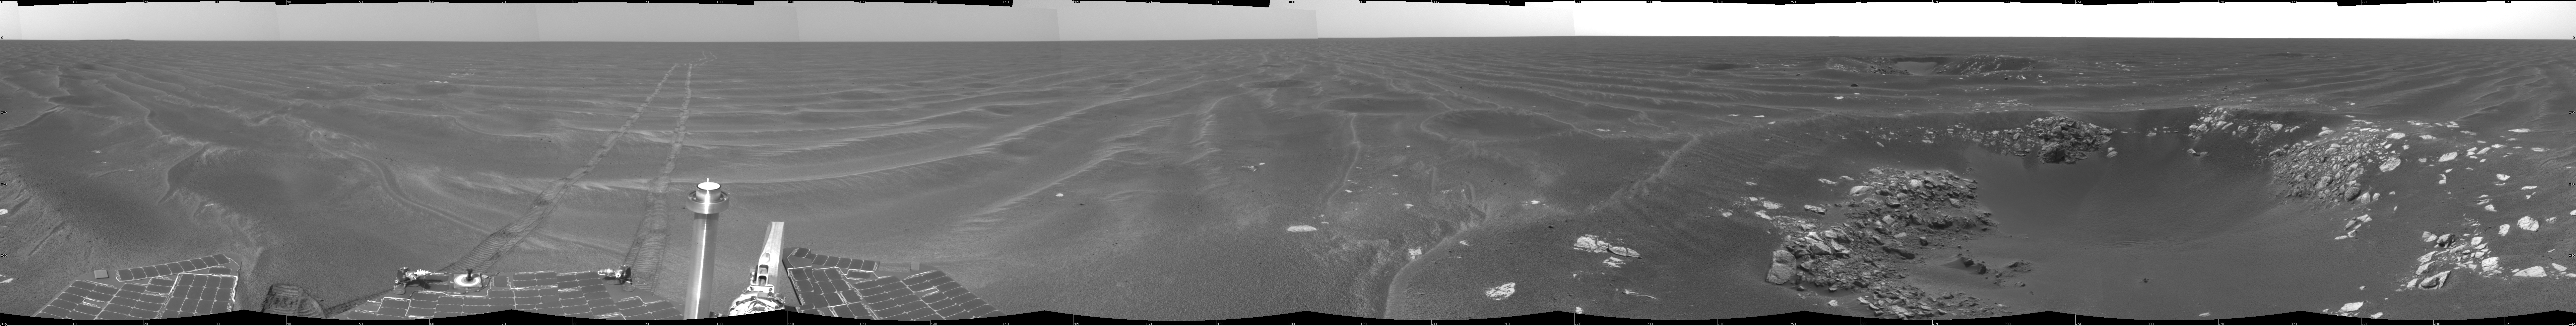

‘Naturaliste’ Crater, Opportunity SOl 387

NASA’s Mars Exploration Rover Opportunity used its navigation camera to take the images combined into this view of the rover’s surroundings on Opportunity’s 387th martian day, or sol (Feb. 24, 2005). Opportunity had driven about 73 meters (240 feet) and reached the eastern edge of a small crater dubbed “Naturaliste,” seen in the right foreground. This view is presented in a cylindrical projection with geometric and brightness seam correction.

Credit: NASA/JPL